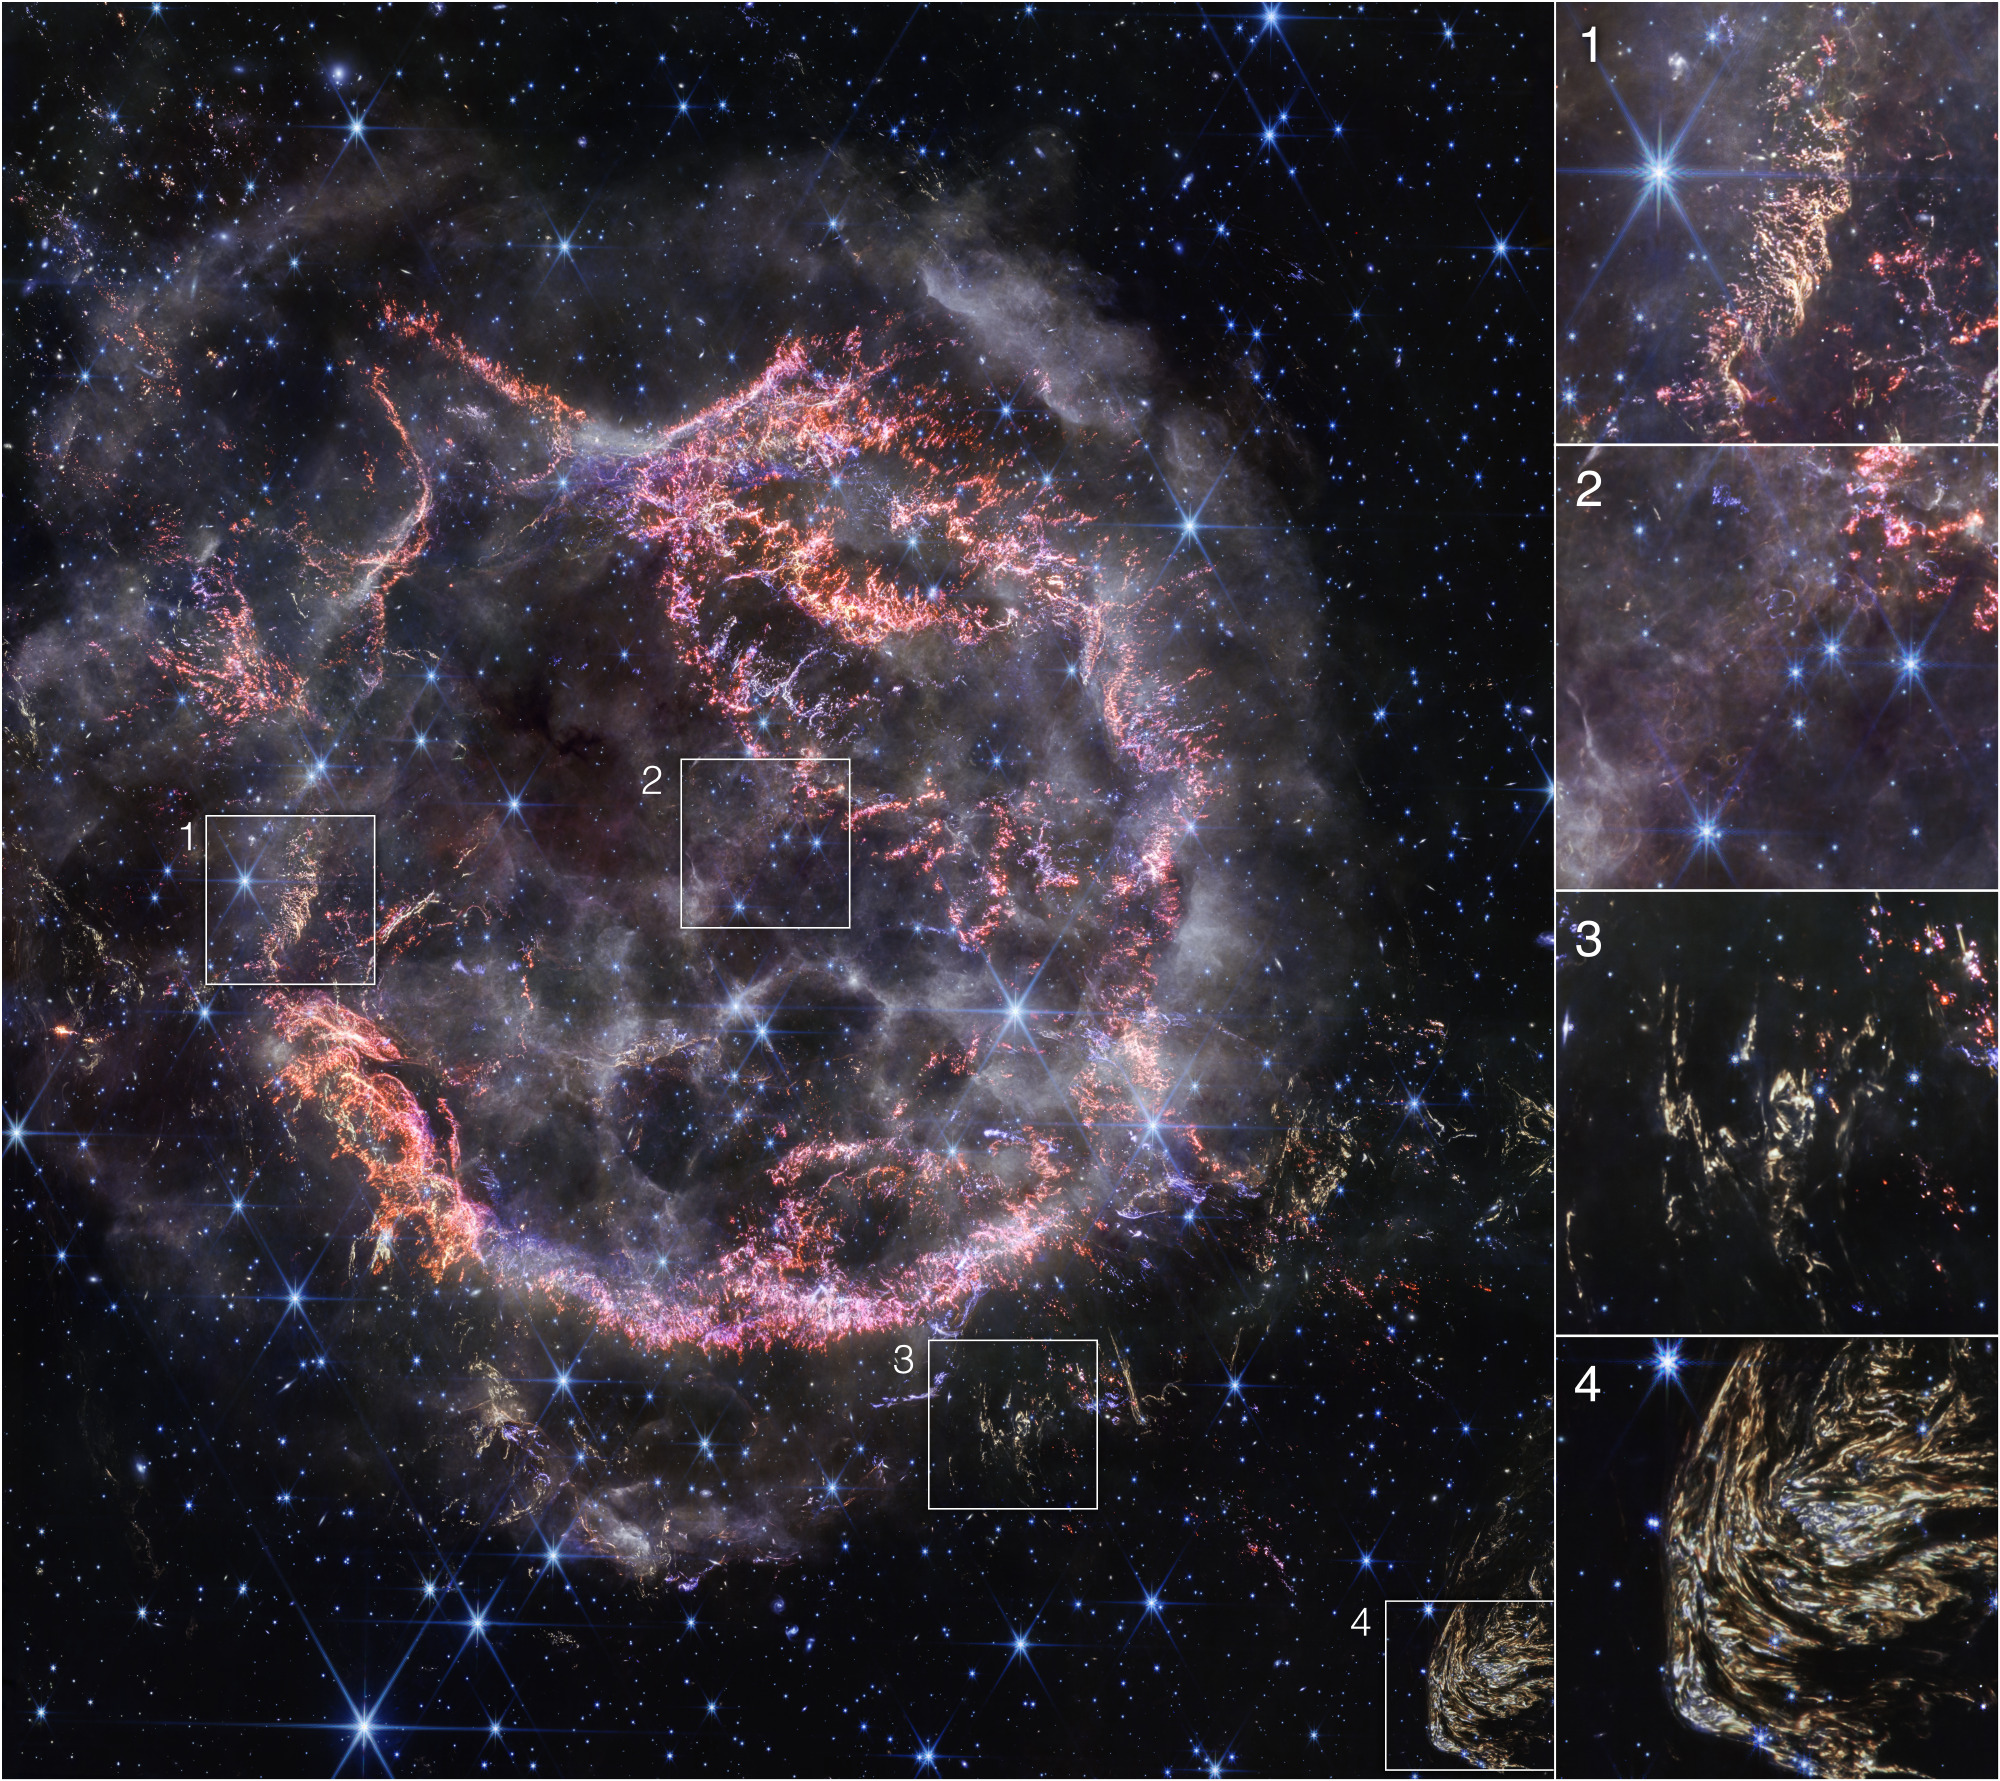

Cassiopeia A Close-ups (NIRCam Image)

This image highlights several interesting features of supernova remnant Cassiopeia A as seen with Webb’s NIRCam (Near-Infrared Camera):

NIRCam’s exquisite resolution is able to detect tiny knots of gas, comprised of sulfur, oxygen, argon, and neon from the star itself. Some filaments of debris are too tiny to be resolved even by Webb, meaning they are comparable to or less than 10 billion miles across (around 100 astronomical units). Researchers say this represents how the star shattered like glass when it exploded.
Circular holes visible in the MIRI image within the Green Monster, a loop of green light in Cas A’s inner cavity, are faintly outlined in white and purple emission in the NIRCam image—this represents ionized gas. Researchers believe this is due to the supernova debris pushing through and sculpting gas left behind by the star before it exploded.
This is one of a few light echoes visible in NIRCam’s image of Cas A. A light echo occurs when light from the star’s long-ago explosion has reached, and is warming, distant dust, which is glowing as it cools down.
NIRCam captured a particularly intricate and large light echo, nicknamed Baby Cas A by researchers. It is actually located about 170 light-years behind the supernova remnant.

Credit: Image: NASA, ESA, CSA, STScI, Danny Milisavljevic (Purdue University), Ilse De Looze (UGhent), Tea Temim (Princeton University)